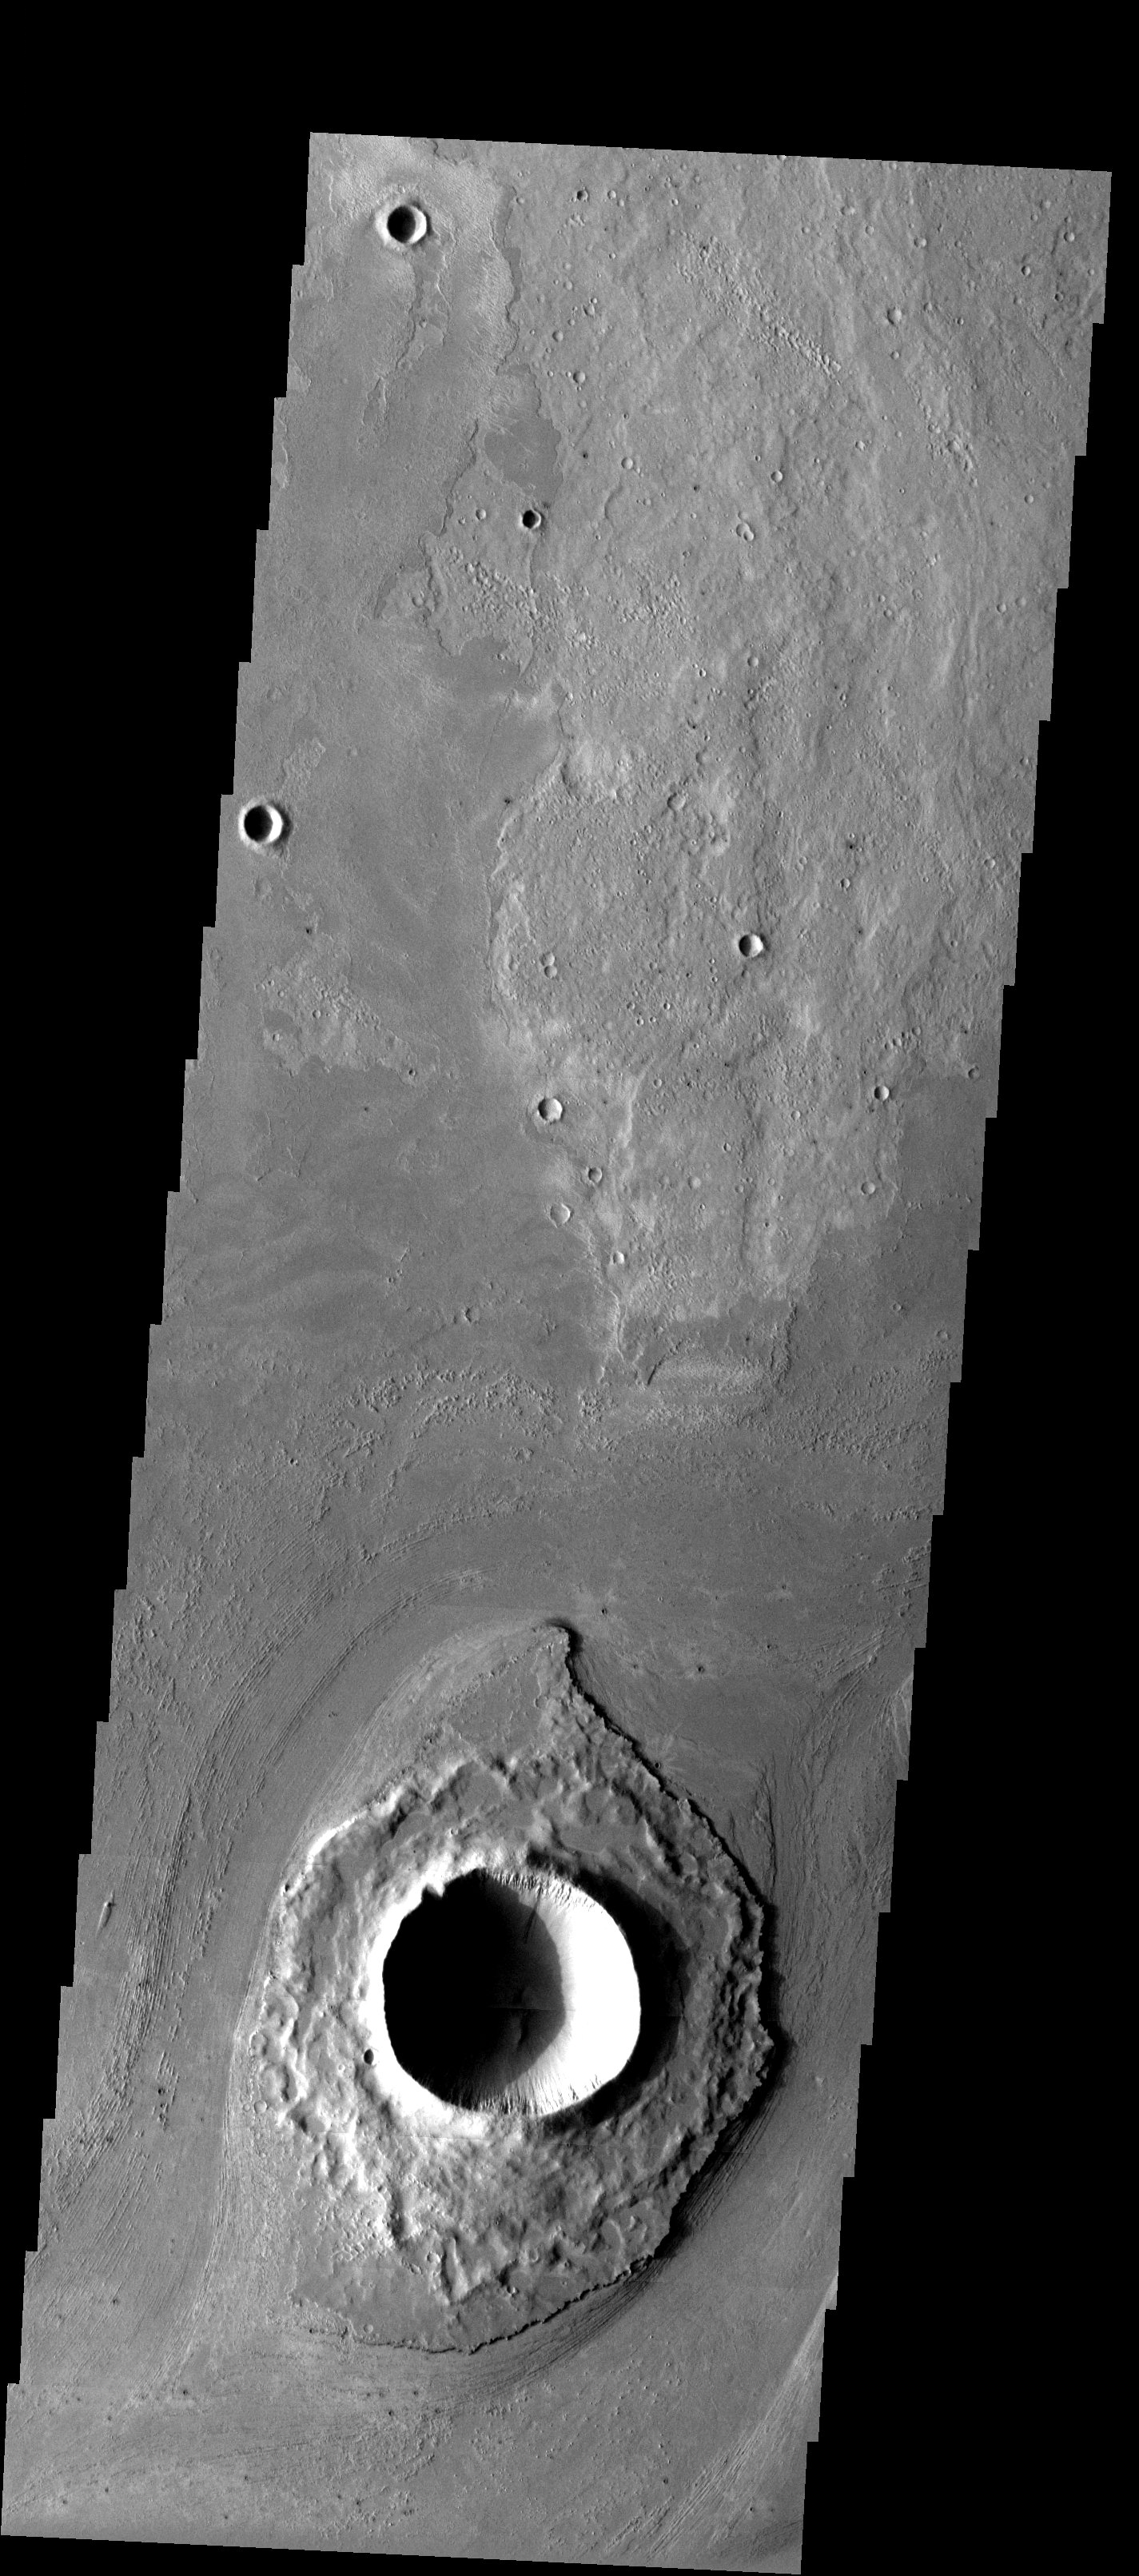

Fine-scale Textures

Released 19 May 2003

This image shows fine-scale textures around a crater southwest of Athabasca Vallis. These fine scale ridges are most likely the remnants of older flood eroded layered rocks and not longitudinal grooves carved out of the landscape by flooding. These features are ridges and not grooves. Also note the layers visible on the southeast side of the island.

Image information: VIS instrument. Latitude 9.6, Longitude 155.9 East (204.1). 19 meter/pixel resolution.

Note: this THEMIS visual image has not been radiometrically nor geometrically calibrated for this preliminary release. An empirical correction has been performed to remove instrumental effects. A linear shift has been applied in the cross-track and down-track direction to approximate spacecraft and planetary motion. Fully calibrated and geometrically projected images will be released through the Planetary Data System in accordance with Project policies at a later time.

NASA’s Jet Propulsion Laboratory manages the 2001 Mars Odyssey mission for NASA’s Office of Space Science, Washington, D.C. The Thermal Emission Imaging System (THEMIS) was developed by Arizona State University, Tempe, in collaboration with Raytheon Santa Barbara Remote Sensing. The THEMIS investigation is led by Dr. Philip Christensen at Arizona State University. Lockheed Martin Astronautics, Denver, is the prime contractor for the Odyssey project, and developed and built the orbiter. Mission operations are conducted jointly from Lockheed Martin and from JPL, a division of the California Institute of Technology in Pasadena.

Credit: NASA/JPL/Arizona State University